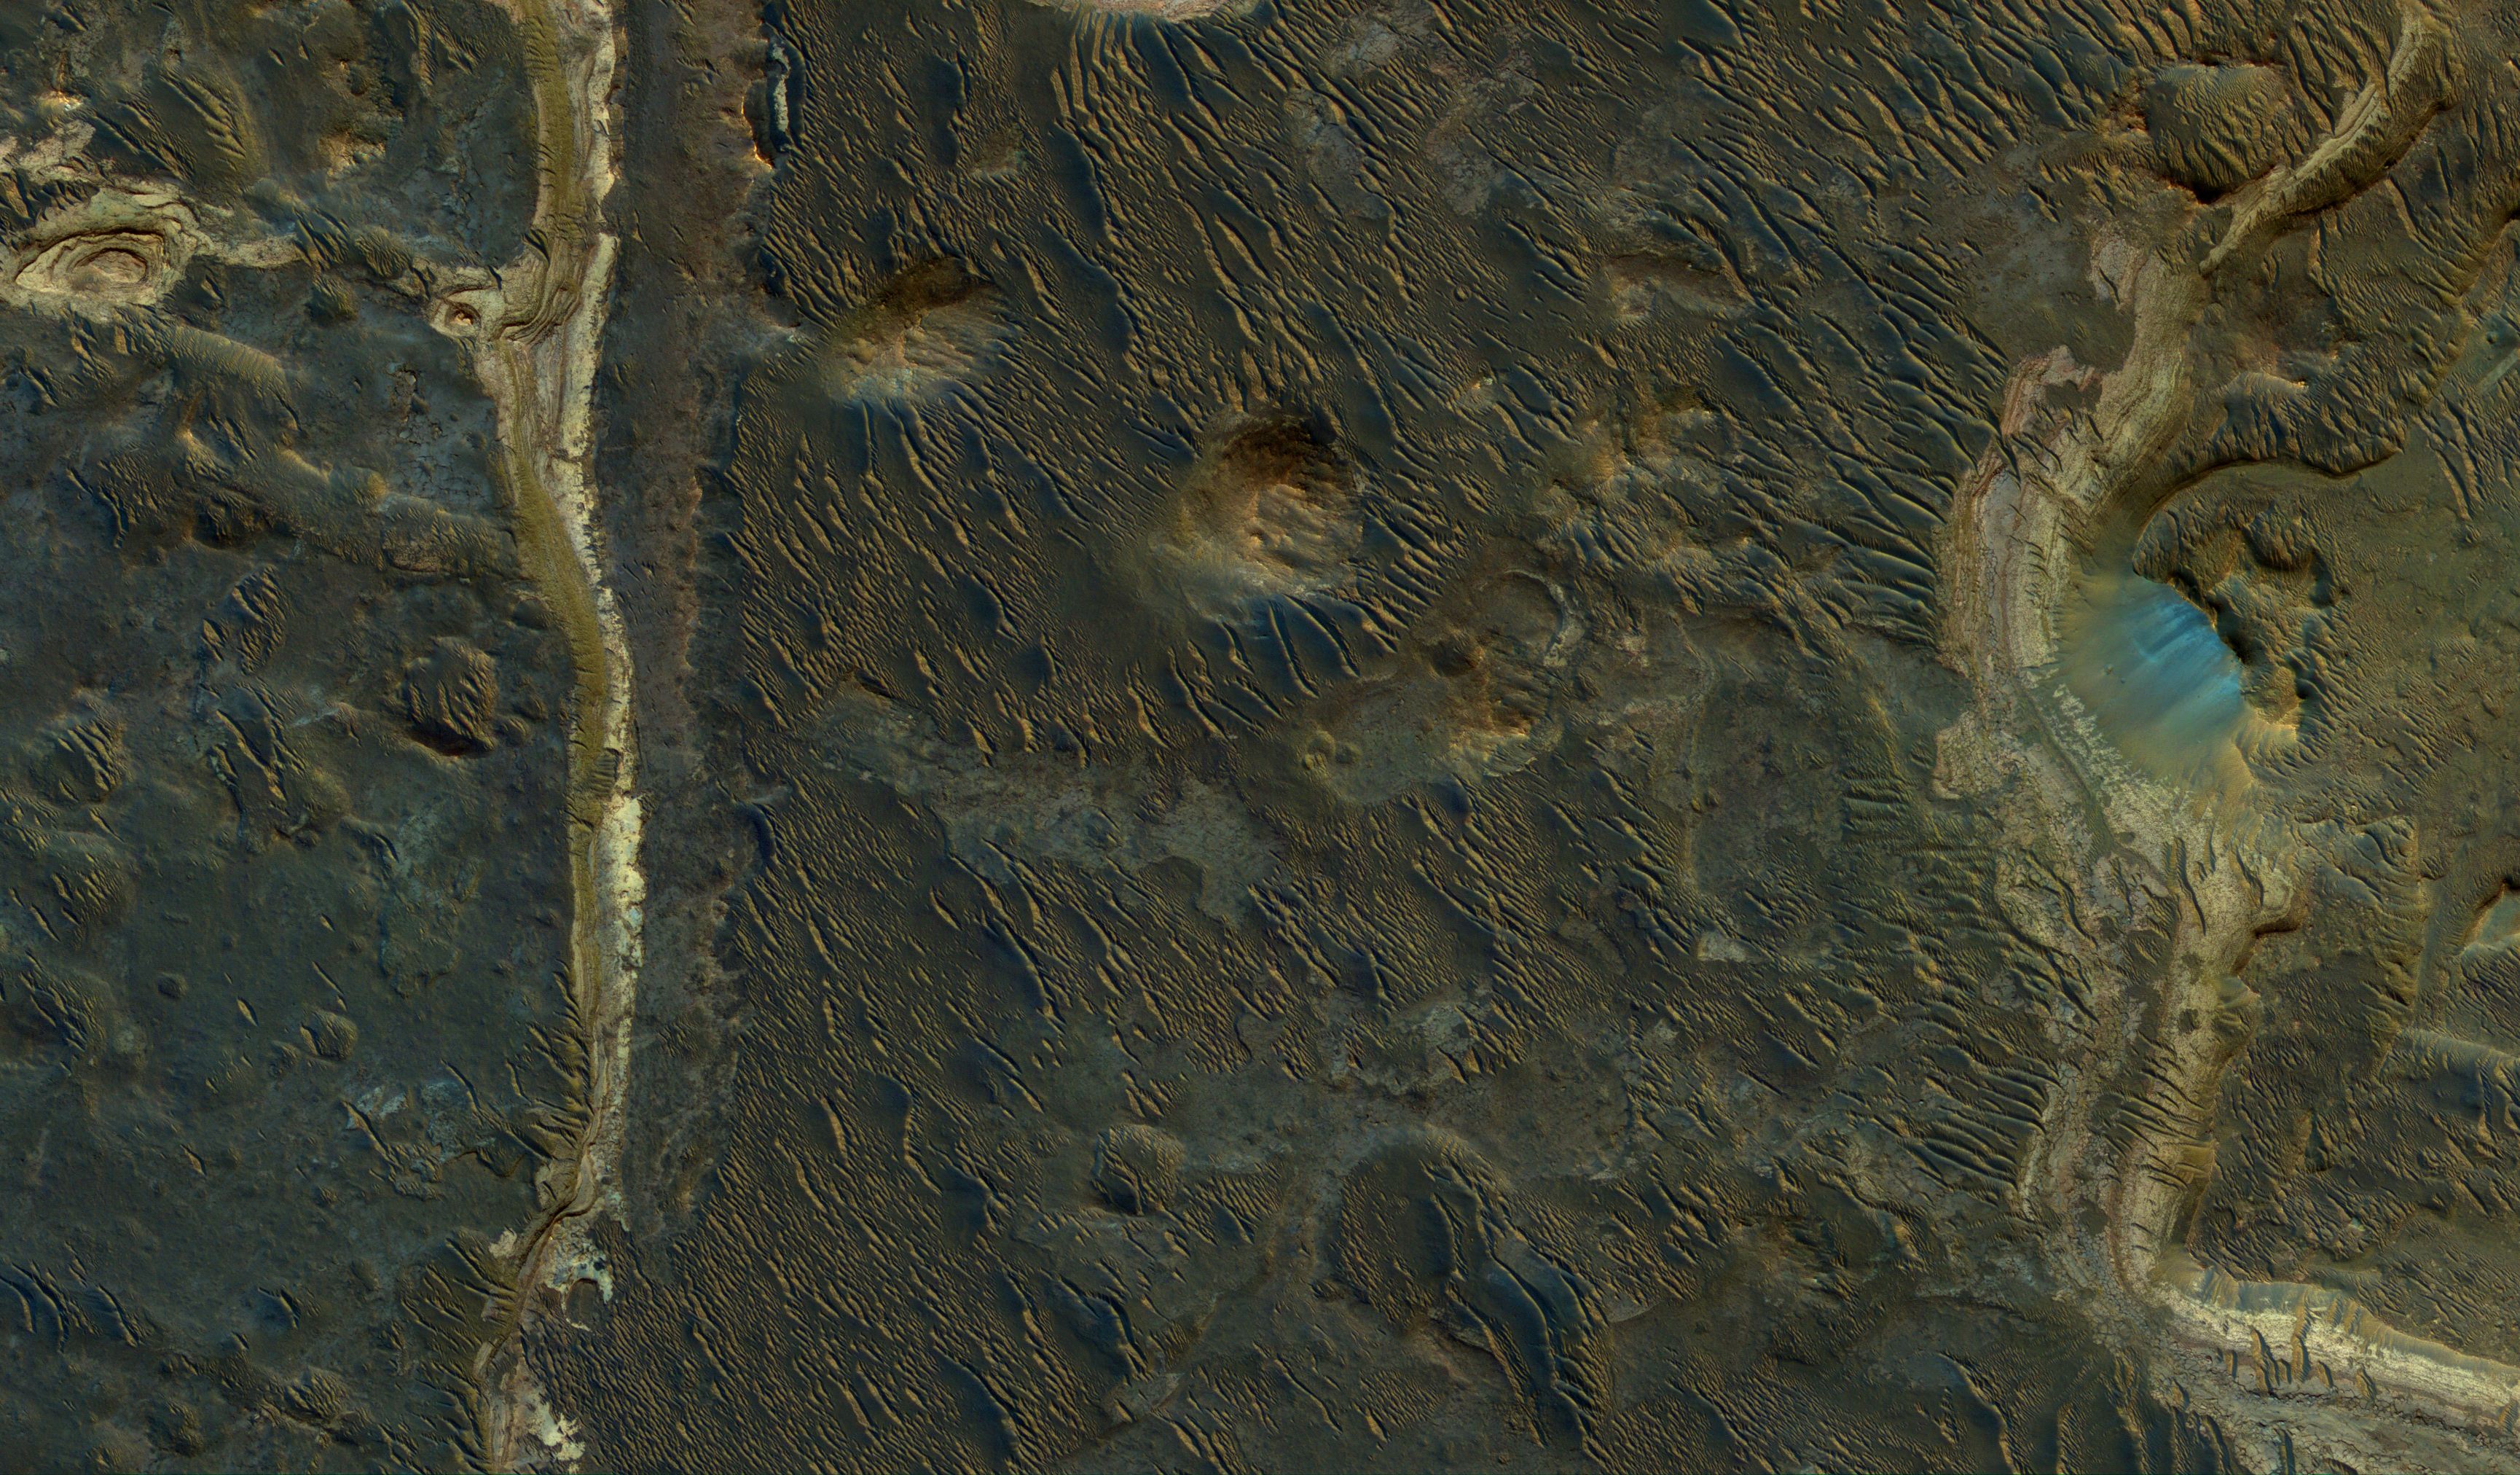

Lakebeds in Holden Crater

Holden Crater was once filled by at least two different lakes. The sediments deposited in those lakes are relatively light-toned where exposed, as seen in this observation from NASA’s Mars Reconnaissance Orbiter.

Each layer represents a different point in time and perhaps a changing environment for Martian life, if it existed. The elongated ridges with sharp crests are sand dunes.

The map is projected here at a scale of 25 centimeters (9.8 inches) per pixel. [The original image scale is 25.9 centimeters (10.2 inches) per pixel (with 1 x 1 binning); objects on the order of 78 centimeters (30.7 inches) across are resolved.] North is up.

The University of Arizona, Tucson, operates HiRISE, which was built by Ball Aerospace & Technologies Corp., Boulder, Colo. NASA’s Jet Propulsion Laboratory, a division of Caltech in Pasadena, California, manages the Mars Reconnaissance Orbiter Project for NASA’s Science Mission Directorate, Washington.

Credit: NASA/JPL-Caltech/Univ. of Arizona